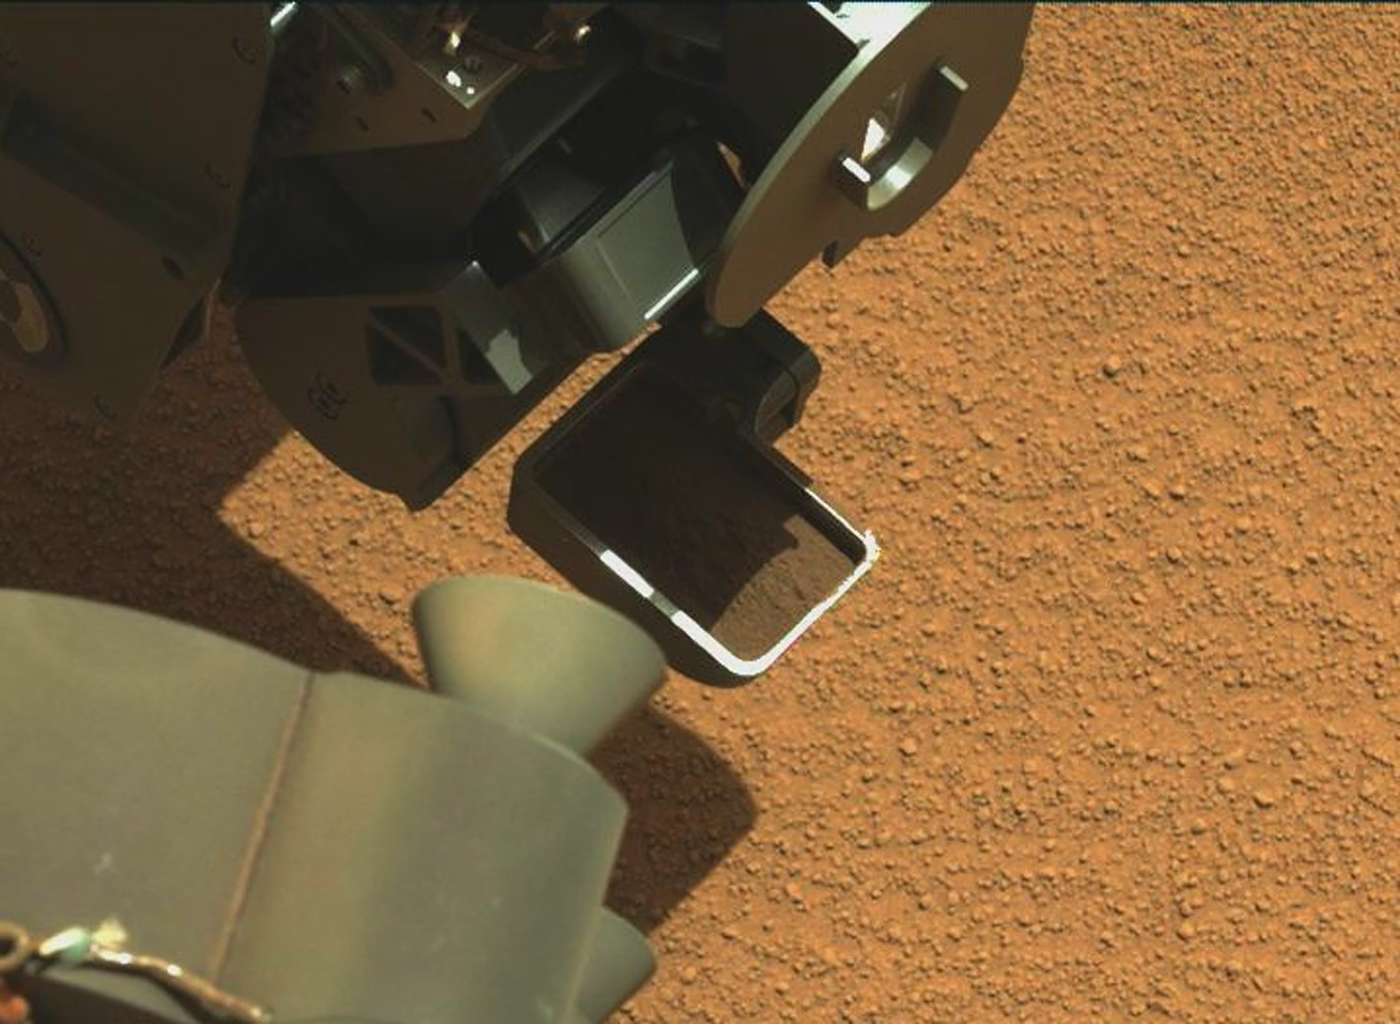

Curiosity’s First Scoop of Mars, in Vibration Movie

This video clip shows the first Martian material collected by the scoop on the robotic arm of NASA’s Mars rover Curiosity, being vibrated inside the scoop after it was lifted from the ground. The rover’s Mast Camera (Mastcam) recorded this activity during the mission’s 61st Martian day, or sol (Oct. 7, 2012). The location of the rover for this first scooping is the “Rocknest” patch of windblown sand and dust.

The scoop was vibrated to discard any overfill. Churning due to the vibration also serves to show physical characteristics of the collected material, such as an absence of pebbles.

The left camera of the Mastcam pair, with 34-millimeter fixed focal length, recorded 256 frames used in this clip. Those frames were taken at about 8 frames per second. Interpolated frames were added between each of those original frames to increase the number of frames by a factor of 3while keeping the duration constant as the 32-frame-per-second clip presented here. The video lasts 31 seconds, with the motion starting just prior to eight seconds into the video and ending about 27.5 seconds into the video.

This initial scoopful of material, and a second scoopful, are for use in cleaning interior surfaces of the rover’s sample-handling mechanism. The material will be held and vibrated inside each chamber of the mechanism before the material is discarded. Curiosity’s Collection and Handling for In-Situ Martian Rock Analysis (CHIMRA) device, on the robotic arm, includes the scoop and the mechanism for sieving and portioning samples of soil and powdered rock. A portion of the third scoopful at Rocknest is planned for delivery to the rover’s Chemistry and Mineralogy (CheMin) instrument, and portions of the fourth to both CheMin and the Sample Analysis at Mars (SAM) instrument.

JPL manages the Mars Science Laboratory/Curiosity for NASA’s Science Mission Directorate in Washington. The rover was designed, developed and assembled at JPL, a division of the California Institute of Technology in Pasadena.

Credit: NASA/JPL-Caltech/MSSS